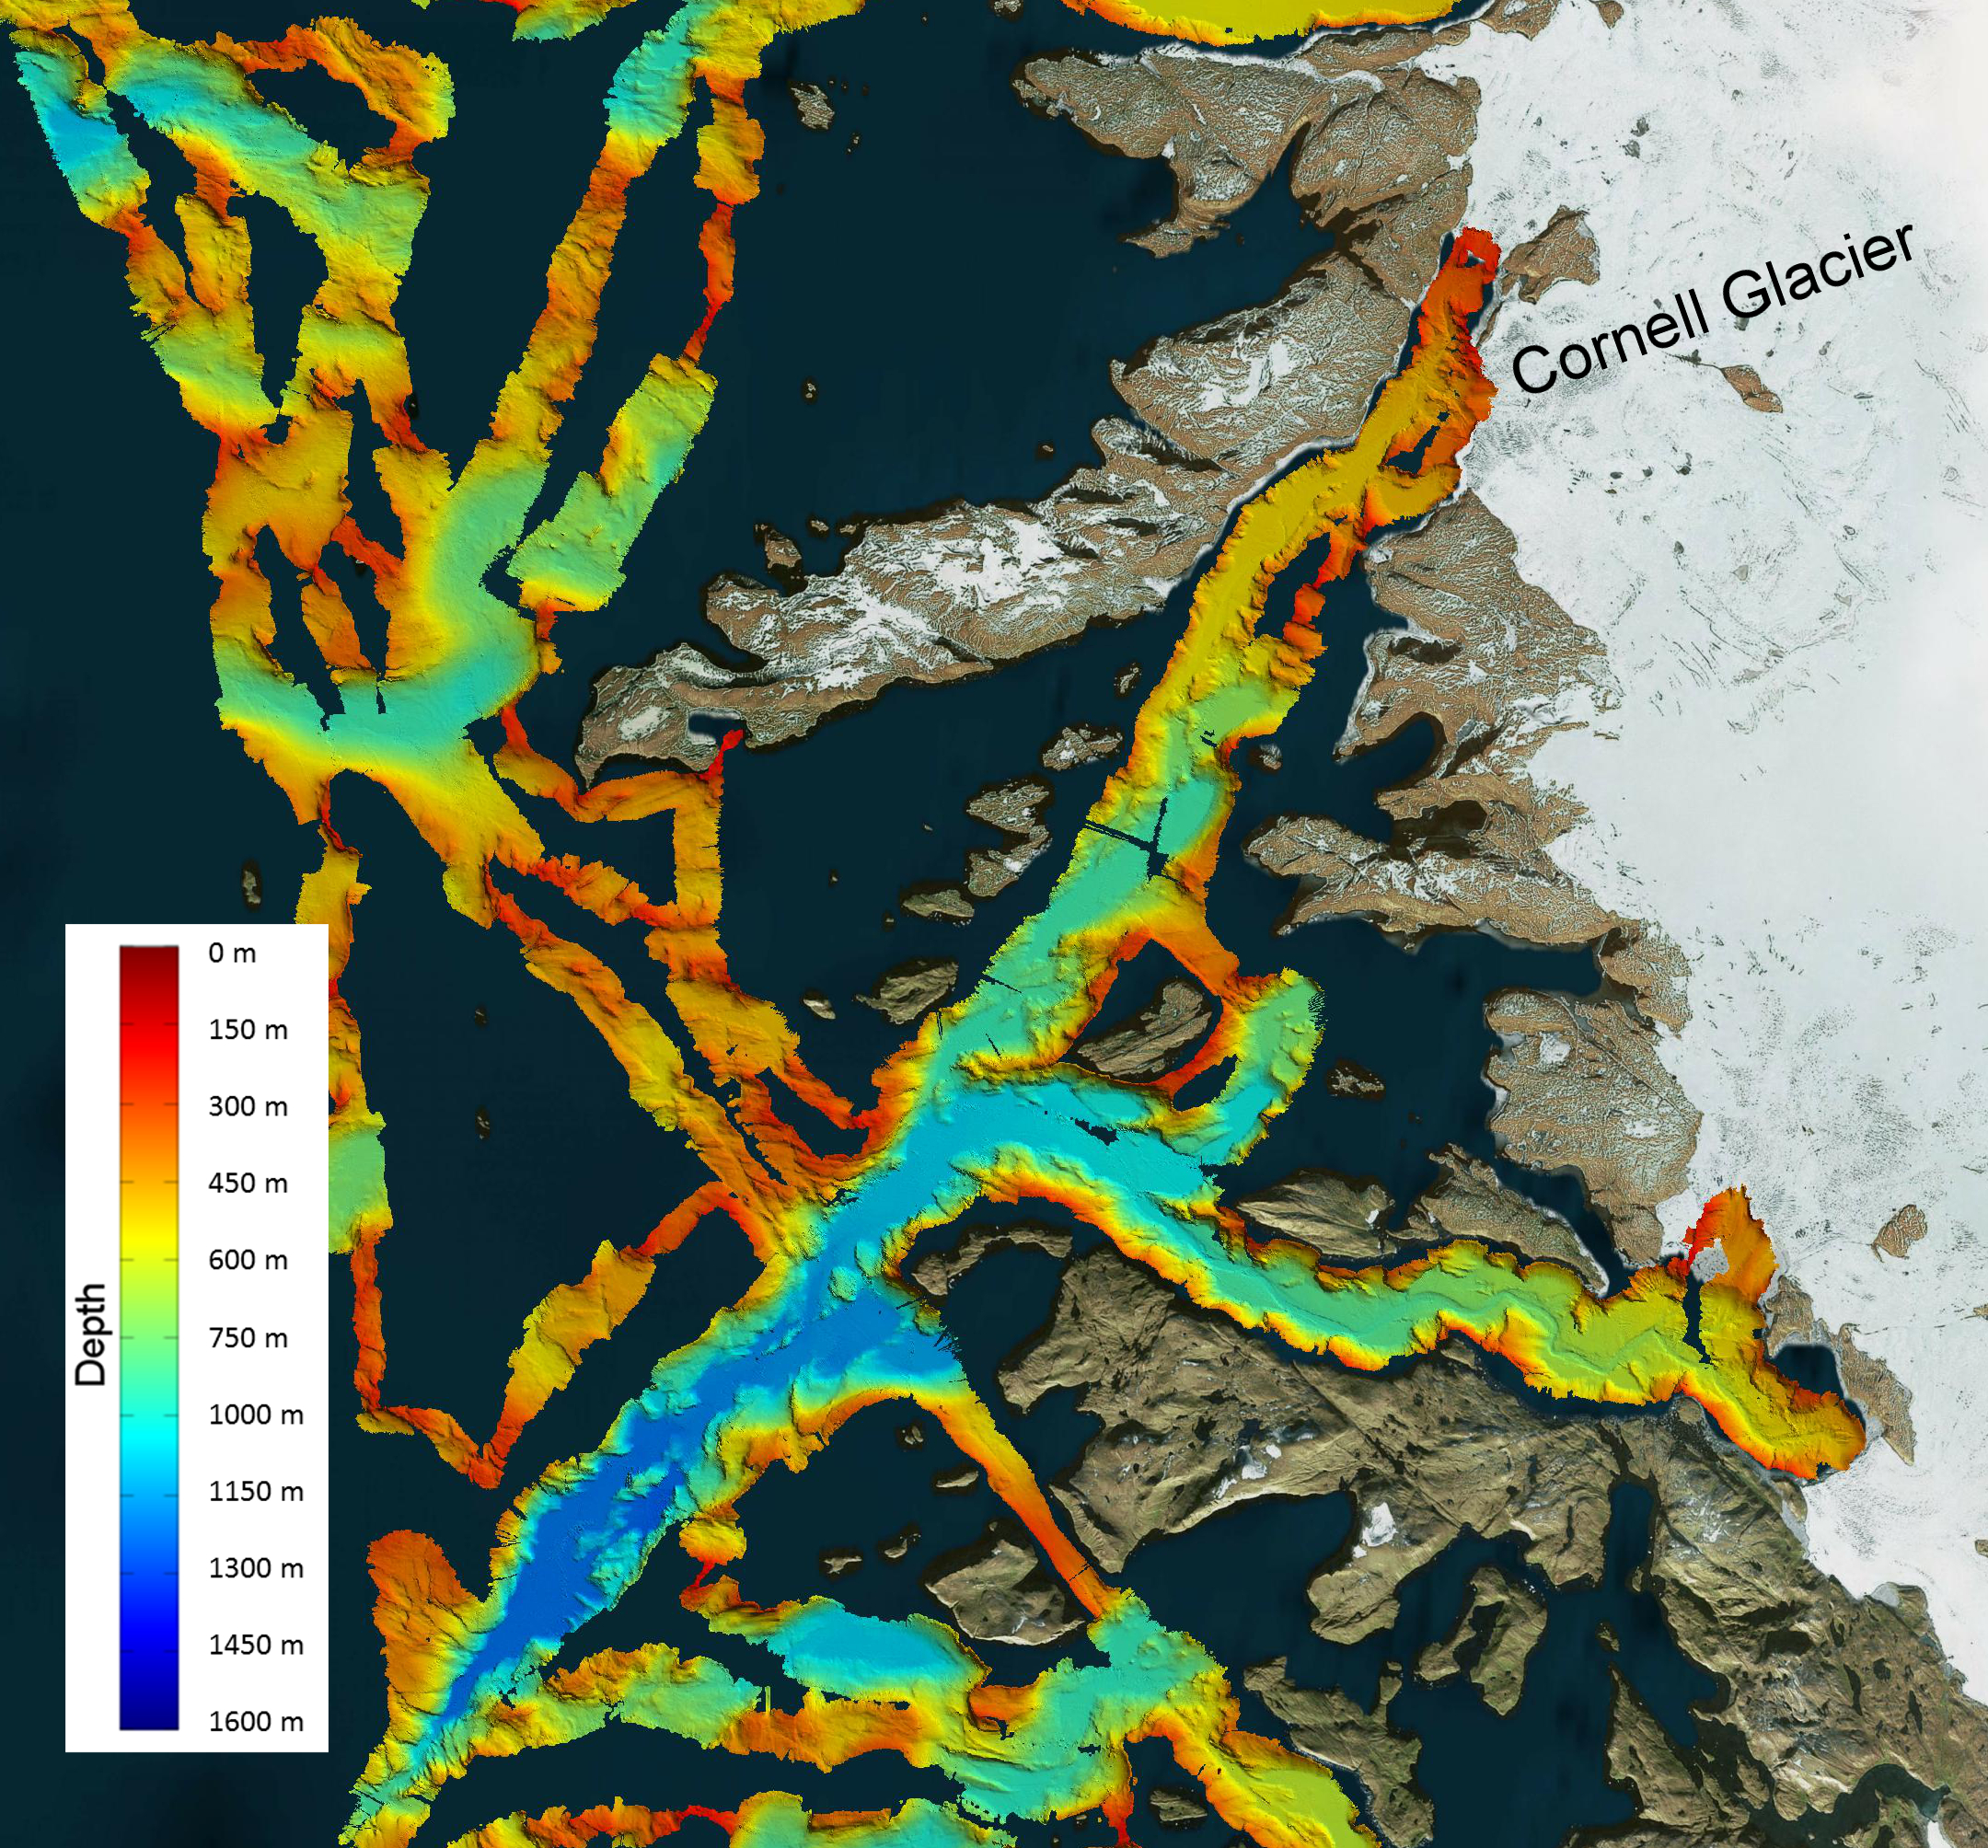

NASA’s OMG Mission Maps Sea Floor Depth off Greenland’s Coast

This image shows a region of the sea floor off the coast of northwest Greenland mapped as part of NASA’s Oceans Melting Greenland (OMG) mission. This five-year Earth Ventures Suborbital mission will test the connection between ocean warming and ice loss in Greenland. The data shown here will be used to understand the pathways by which warm water can reach glacier edges. The color overlay on the water shows the depth of the sea floor, with deep blue colors representing depths of more than 1,000 meters. A deep trench extends to the south and west of the Cornell Glacier, shown in the upper right hand corner.

You can learn more about OMG at http://omg.jpl.nasa.gov.

Jet Propulsion Laboratory(JPL) is a Federally Funded Research and Development Center (FFRDC) managed and operated by Caltech under a contract from NASA.

Credit: NASA/JPL-Caltech